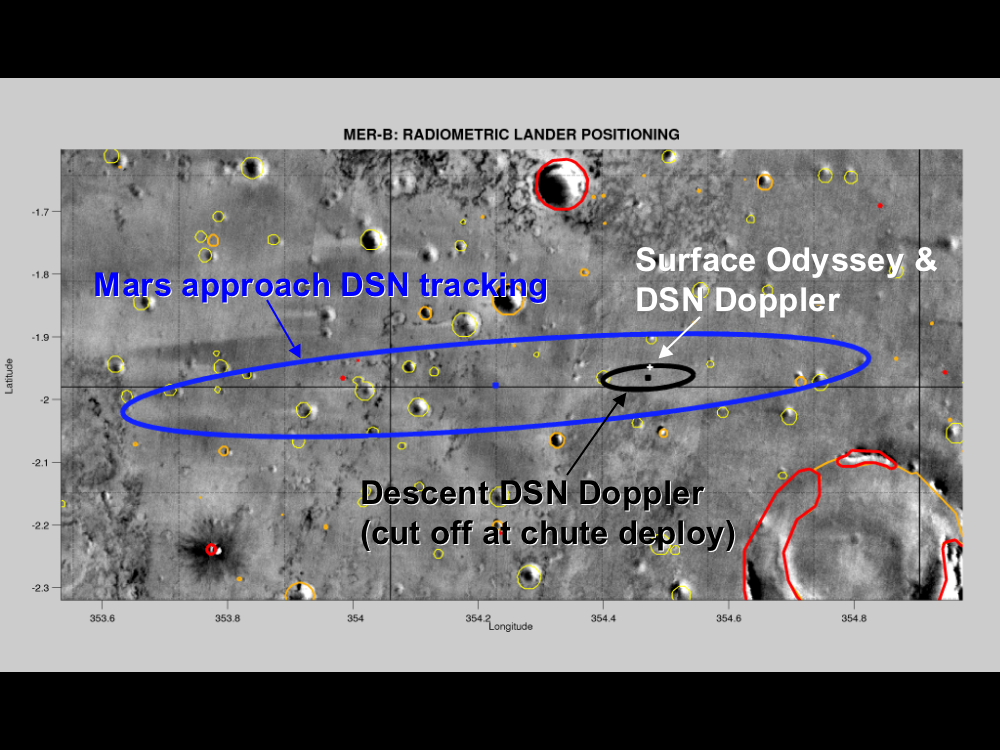

Found You!

This map of the Mars Exploration Rover Opportunity’s new neighborhood at Meridiani Planum, Mars, demonstrates how engineers honed in on the location of the rover. The larger blue ellipse shows the projected landing area just before arriving at Mars. The black ellipse denotes the first approximation of the rover’s location after landing based on radio signals received by NASA’s Deep Space Network during entry, descent and landing. The white cross points to the rover’s precise location based on radio signals sent from the surface both directly to Earth through the Deep Space Network and through NASA’s Mars Odyssey orbiter.

Credit: NASA/JPL/MSSS/ASU